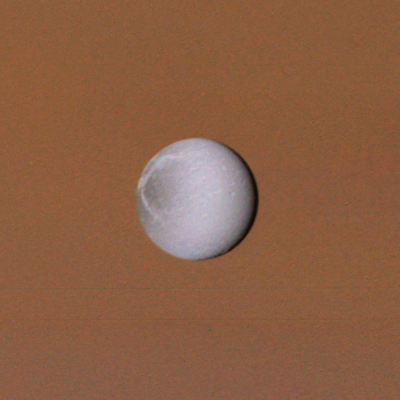

Dione

Dione, seen here against the disk of Saturn, is a bright, white, icy object like the other inner satellites. There is a difference in character between its leading and trailing hemispheres; the trailing side, seen on the left in this image, shows a pattern of bright wispy streaks against a darker background.

Credit: NASA/JPL